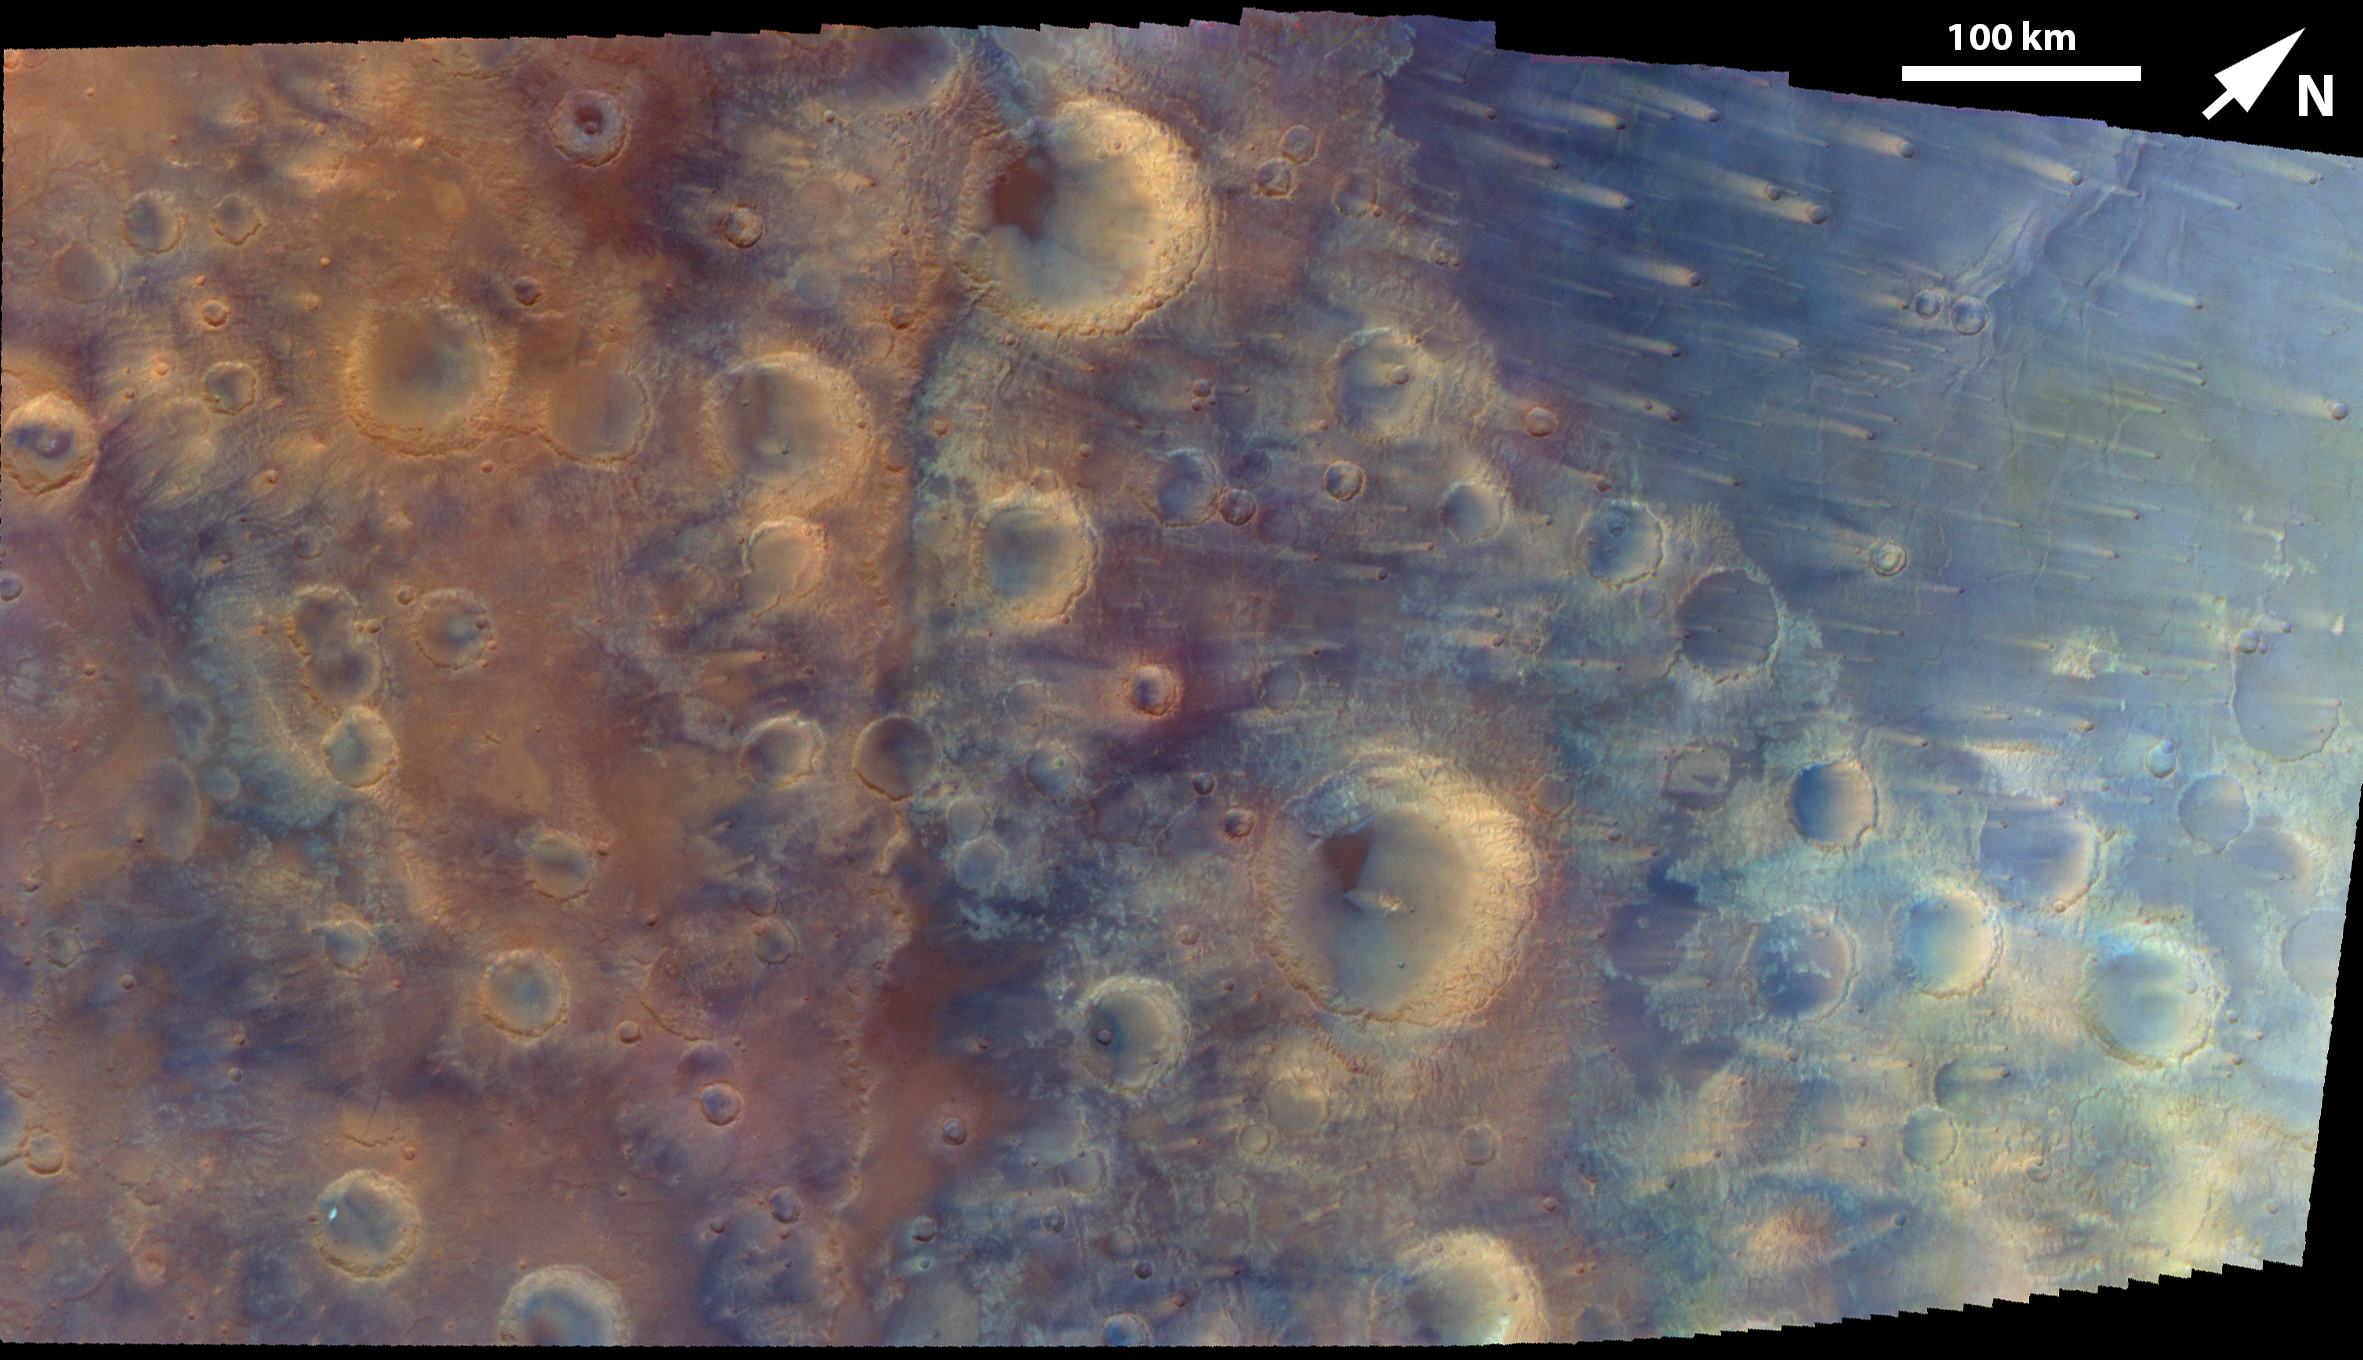

NASA’s Psyche Mission Images Details of Martian Surface During Flyby

Captured by the multispectral imager instrument on NASA’s Psyche mission, this is an enhanced-color mosaic created from four individual images acquired on May 15, 2026, during the spacecraft’s flyby of Mars.

Psyche was traveling from right to left (northeast to southwest on Mars) during the six minutes that it took to acquire the images for this mosaic, and the pixel scale resolution varies from 381 meters per pixel on the right to 440 meters per pixel on the left. The imager used its near-infrared, green, and blue filters, which helped to reveal highly contrasting craters, ridges, wind streaks, and volcanic plains materials on the surface.

The mosaic covers part of the Iapygia region of the rugged southern highlands of Mars, from approximately 62 degrees east to 78 degrees east longitude and 4 degrees north to 14 degrees south latitude. The largest crater, just below center, is called Fournier and is about 71 miles (114 kilometers) in diameter. The linear feature running from top to bottom of the mosaic just left of center is part of a long irregular cliff (or scarp) system called Oenotria Scopuli, which is part of the circular structure of the large Isidis impact basin to the northeast of this area.

Credit: NASA/JPL-Caltech/ASU